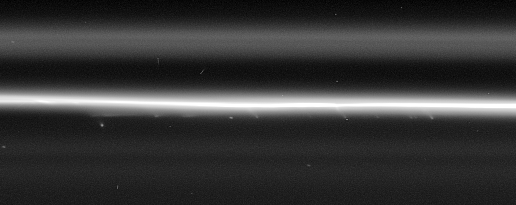

A Compelling Case

Multiple faint, streamer-like objects can be seen in this high resolution Cassini spacecraft view of the F ring’s bright core.

The regular spacing of some of the features extending from the core indicates that they could all be produced by the perturbing effect of a single body as it passes close by. Scientists are examining Cassini images closely in an attempt to determine whether there are tiny moonlets — or perhaps transient clumps of material — orbiting Saturn near the F ring core. The researchers believe the streamer features seen here could be caused by a related phenomenon to that by which Prometheus produces streamers in the F ring (see PIA07582).

The image was taken in visible light with the Cassini spacecraft narrow-angle camera on Sept. 25, 2006 at a distance of approximately 339,000 kilometers (211,000 miles) from Saturn and at a Sun-Saturn-spacecraft, or phase, angle of 69 degrees. Image scale is 2 kilometers (1 mile) per pixel.

The Cassini-Huygens mission is a cooperative project of NASA, the European Space Agency and the Italian Space Agency. The Jet Propulsion Laboratory, a division of the California Institute of Technology in Pasadena, manages the mission for NASA’s Science Mission Directorate, Washington, D.C. The Cassini orbiter and its two onboard cameras were designed, developed and assembled at JPL. The imaging operations center is based at the Space Science Institute in Boulder, Colo.

Credit: NASA/JPL/Space Science Institute